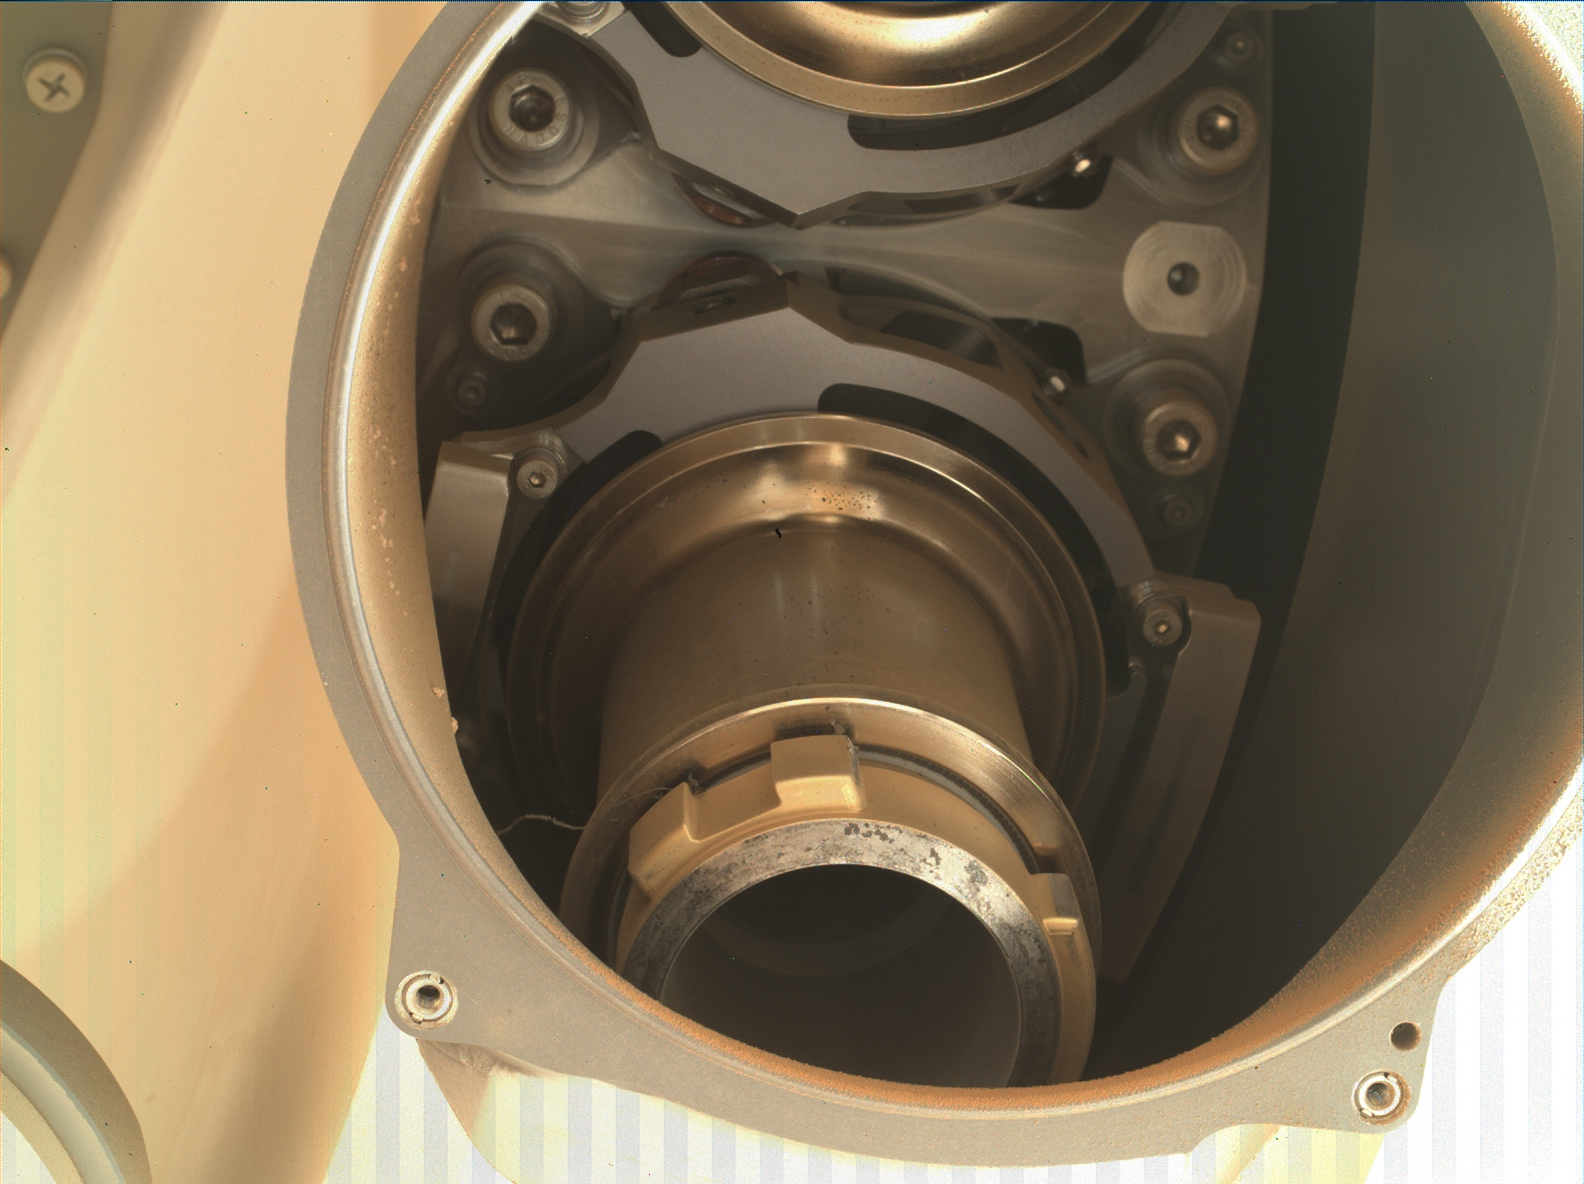

Perseverance Coring Bit

This image shows the back of Coring Bit 2 in the bit carousel of NASA’s Perseverance Mars rover. A wavy, stringlike piece of foreign object debris (FOD) can be seen on the left side of the bit (the lower center of image). Coring Bit 2 was recently used to sample the sedimentary rock at “Wildcat Ridge.”

The image was obtained by the WATSON (Wide Angle Topographic Sensor for Operations and eNgineering) camera on Aug. 17, 2022, the 531st Martian day, or sol, of the mission. Located in the turret at the end of the rover’s robotic arm, WATSON can document the structure and texture within a natural (intact), drilled, or abraded target, and its data can be used to derive depth measurements. The camera is a subsystem of the SHERLOC (Scanning Habitable Environments with Raman & Luminescence for Organics & Chemicals) instrument.

NASA’s Jet Propulsion Laboratory built and manages operations of Perseverance and Ingenuity for the agency. Caltech in Pasadena, California, manages JPL for NASA. WATSON was built by Malin Space Science Systems (MSSS) in San Diego and is operated jointly by MSSS and JPL.

A key objective for Perseverance’s mission on Mars is astrobiology, including the search for signs of ancient microbial life. The rover will characterize the planet’s geology and past climate, pave the way for human exploration of the Red Planet, and be the first mission to collect and cache Martian rock and regolith (broken rock and dust).

Subsequent NASA missions, in cooperation with ESA (European Space Agency), would send spacecraft to Mars to collect these sealed samples from the surface and return them to Earth for in-depth analysis.

The Mars 2020 Perseverance mission is part of NASA’s Moon to Mars exploration approach, which includes Artemis missions to the Moon that will help prepare for human exploration of the Red Planet.

JPL, which is managed for NASA by Caltech in Pasadena, California, built and manages operations of the Perseverance rover.

Credit: NASA/JPL-Caltech/MSSS